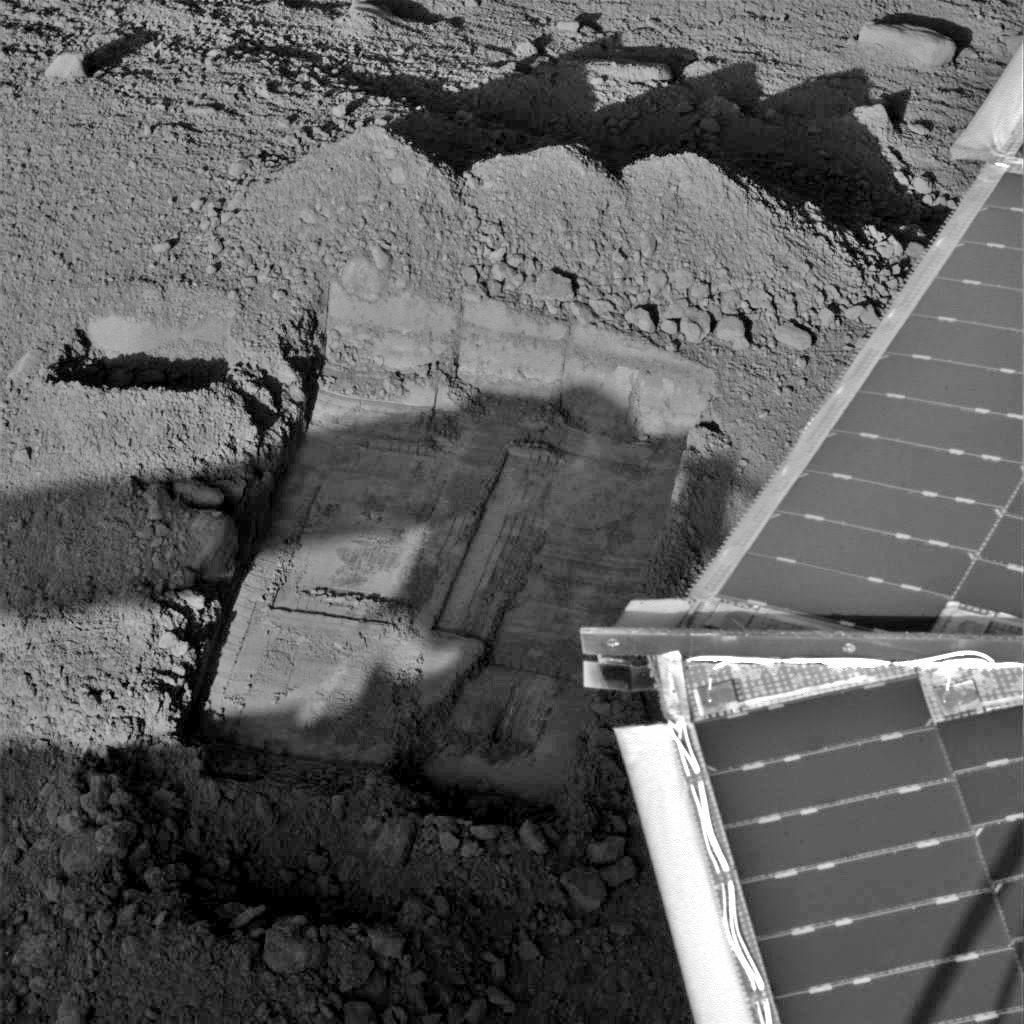

Digging in “Snow White” Trench

This image was acquired by NASA’s Phoenix Mars Lander’s Surface Stereo Imager on the 44th Martian day of the mission, or Sol 43 (July 7, 2008), after the May 25, 2008, landing, showing the current sample scraping area in the trench informally called “Snow White.”

The Phoenix Mission is led by the University of Arizona, Tucson, on behalf of NASA. Project management of the mission is led by NASA’s Jet Propulsion Laboratory, Pasadena, Calif. Spacecraft development is by Lockheed Martin Space Systems, Denver.

Photojournal Note: As planned, the Phoenix lander, which landed May 25, 2008 23:53 UTC, ended communications in November 2008, about six months after landing, when its solar panels ceased operating in the dark Martian winter.

Credit: NASA/JPL-Caltech/University of Arizona/Texas A&M University